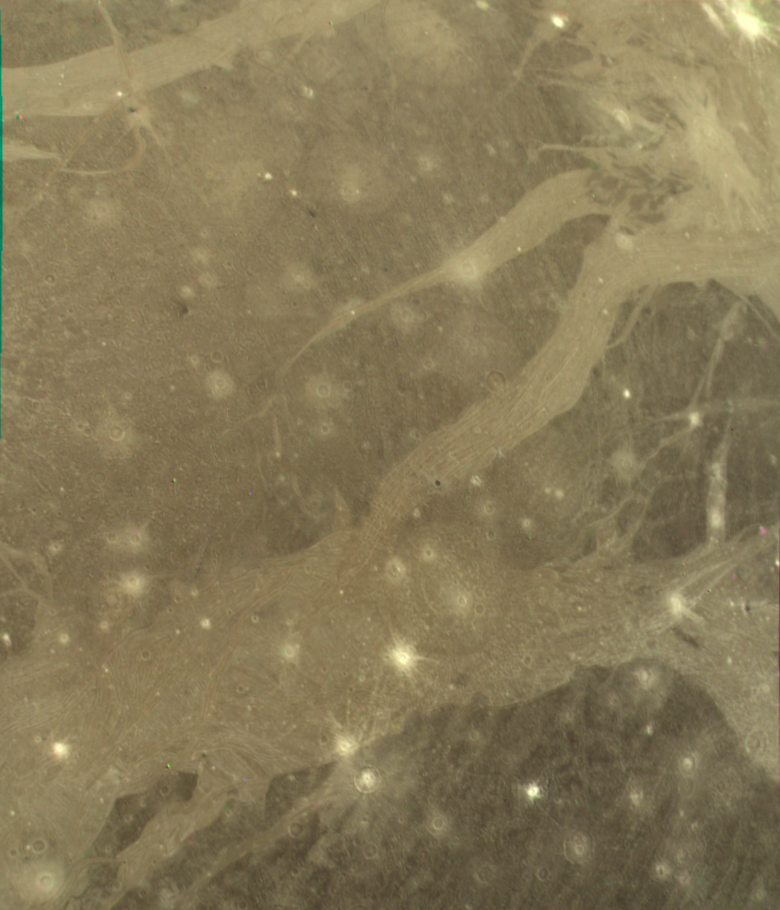

Ganymede’s Varied Terrain

Voyager 2 took this picture of Ganymede as the spacecraft was nearing its encounter with the ice giant. It was taken from a range of 312,000 kilometers (195,000 miles), and it shows features down to about 5 to 6 kilometers across. Clear examples of several of the different types of terras in common on Ganymede s surface are visible (right).. The boundary of the largest region of dark ancient terrain on Ganymede can be seen to the east (right), revealing some of the light linear features which may be all that remains of a large ancient impact structure similar to the large ring structure on Callisto. The broad light regions running through the image are the typical grooved structures seen within most of the light regions on Ganymede. To the lower left is another example of what might be evidence of large scale lateral motion in Ganymede’s crust. The band of grooved terrain (about 100 kilometers wide) in this region appears to be offset by 50 kilometers or more on the left hand edge by a linear feature perpendicular to it. A feature similar to this one was previously discovered by Voyager 1. These are the first clear examples of strike-slip style faulting on any planet other than Earth. Many examples of craters of all ages can be seen in this image, ranging from fresh, bright ray craters to large, subdued circular markings thought to be the “scars” of large ancient impacts that have been flattened by glacier-like flows.

Credit: NASA/JPL